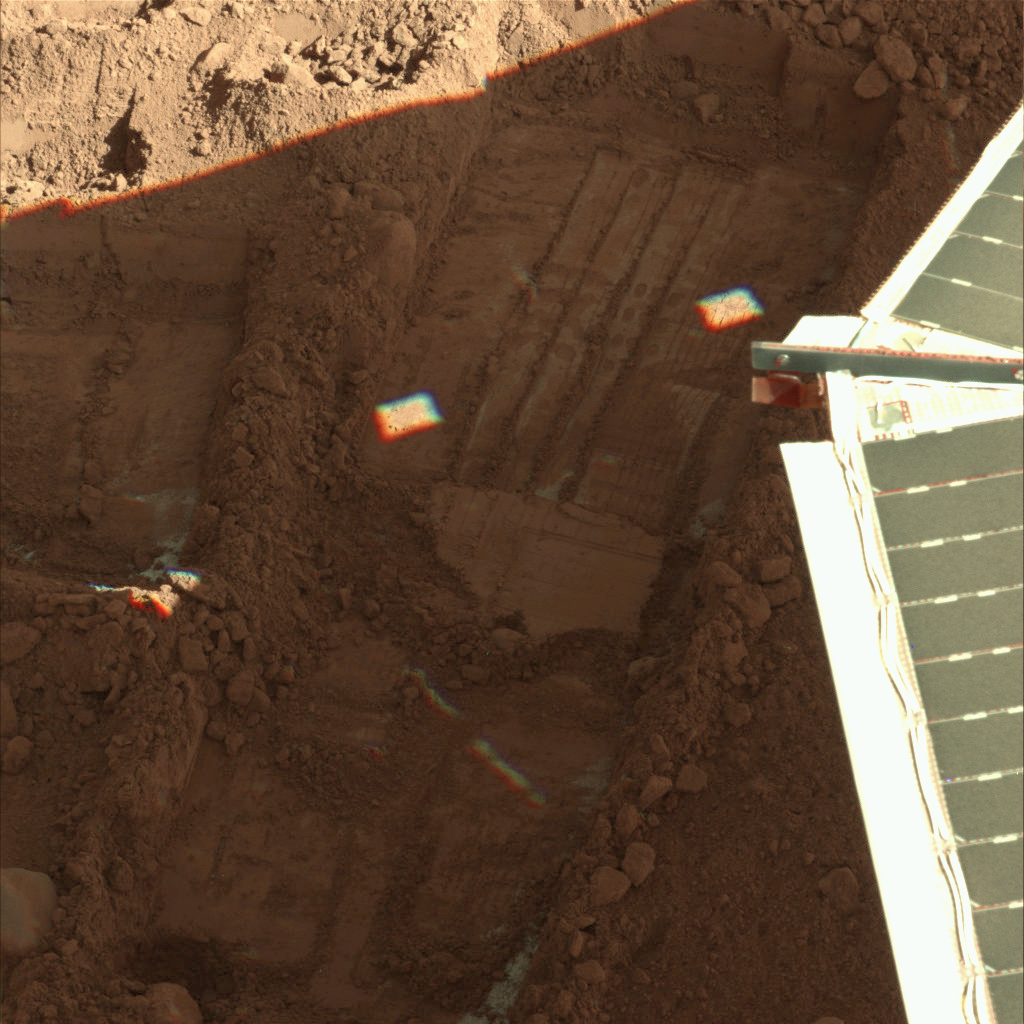

Snow White Trench Prepared for Sample Collection

The informally named “Snow White” trench is the source for the next sample to be acquired by NASA’s Phoenix Mars Lander for analysis by the wet chemistry lab.

The Surface Stereo Imager on Phoenix took this shadow-enhanced image of the trench, on the eastern end of Phoenix’s work area, on Sol 103, or the 103rd day of the mission, Sept. 8, 2008. The trench is about 23 centimeters (9 inches) wide.

The wet chemistry lab is part of Phoenix’s Microscopy, Electrochemistry and Conductivity suite of instruments.

The Phoenix Mission is led by the University of Arizona, Tucson, on behalf of NASA. Project management of the mission is by NASA’s Jet Propulsion Laboratory, Pasadena, Calif. Spacecraft development is by Lockheed Martin Space Systems, Denver.

Photojournal Note: As planned, the Phoenix lander, which landed May 25, 2008 23:53 UTC, ended communications in November 2008, about six months after landing, when its solar panels ceased operating in the dark Martian winter.

Credit: NASA/JPL-Caltech/University of Arizona/Texas A&M University